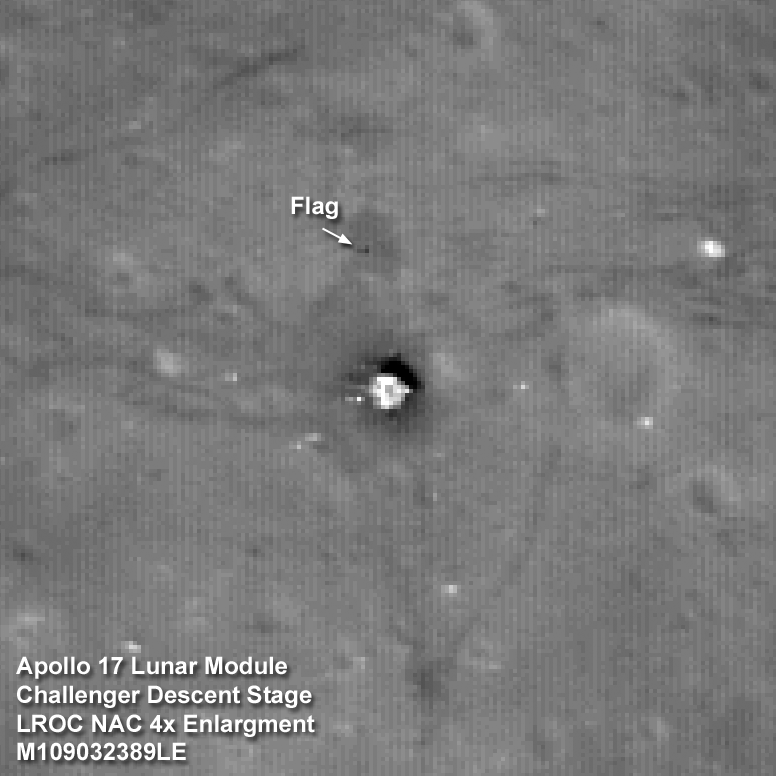

Exploring the Apollo 17 Site

The Apollo 17 Lunar Module Challenger descent stage comes into focus from the new lower 50-km mapping orbit, image width is 102 meters.

NASA’s Goddard Space Flight Center built and manages the mission for the Exploration Systems Mission Directorate at NASA Headquarters in Washington. The Lunar Reconnaissance Orbiter Camera was designed to acquire data for landing site certification and to conduct polar illumination studies and global mapping. Operated by Arizona State University, the LROC facility is part of the School of Earth and Space Exploration (SESE). LROC consists of a pair of narrow-angle cameras (NAC) and a single wide-angle camera (WAC). The mission is expected to return over 70 terabytes of image data.

Credit: NASA/GSFC/Arizona State University